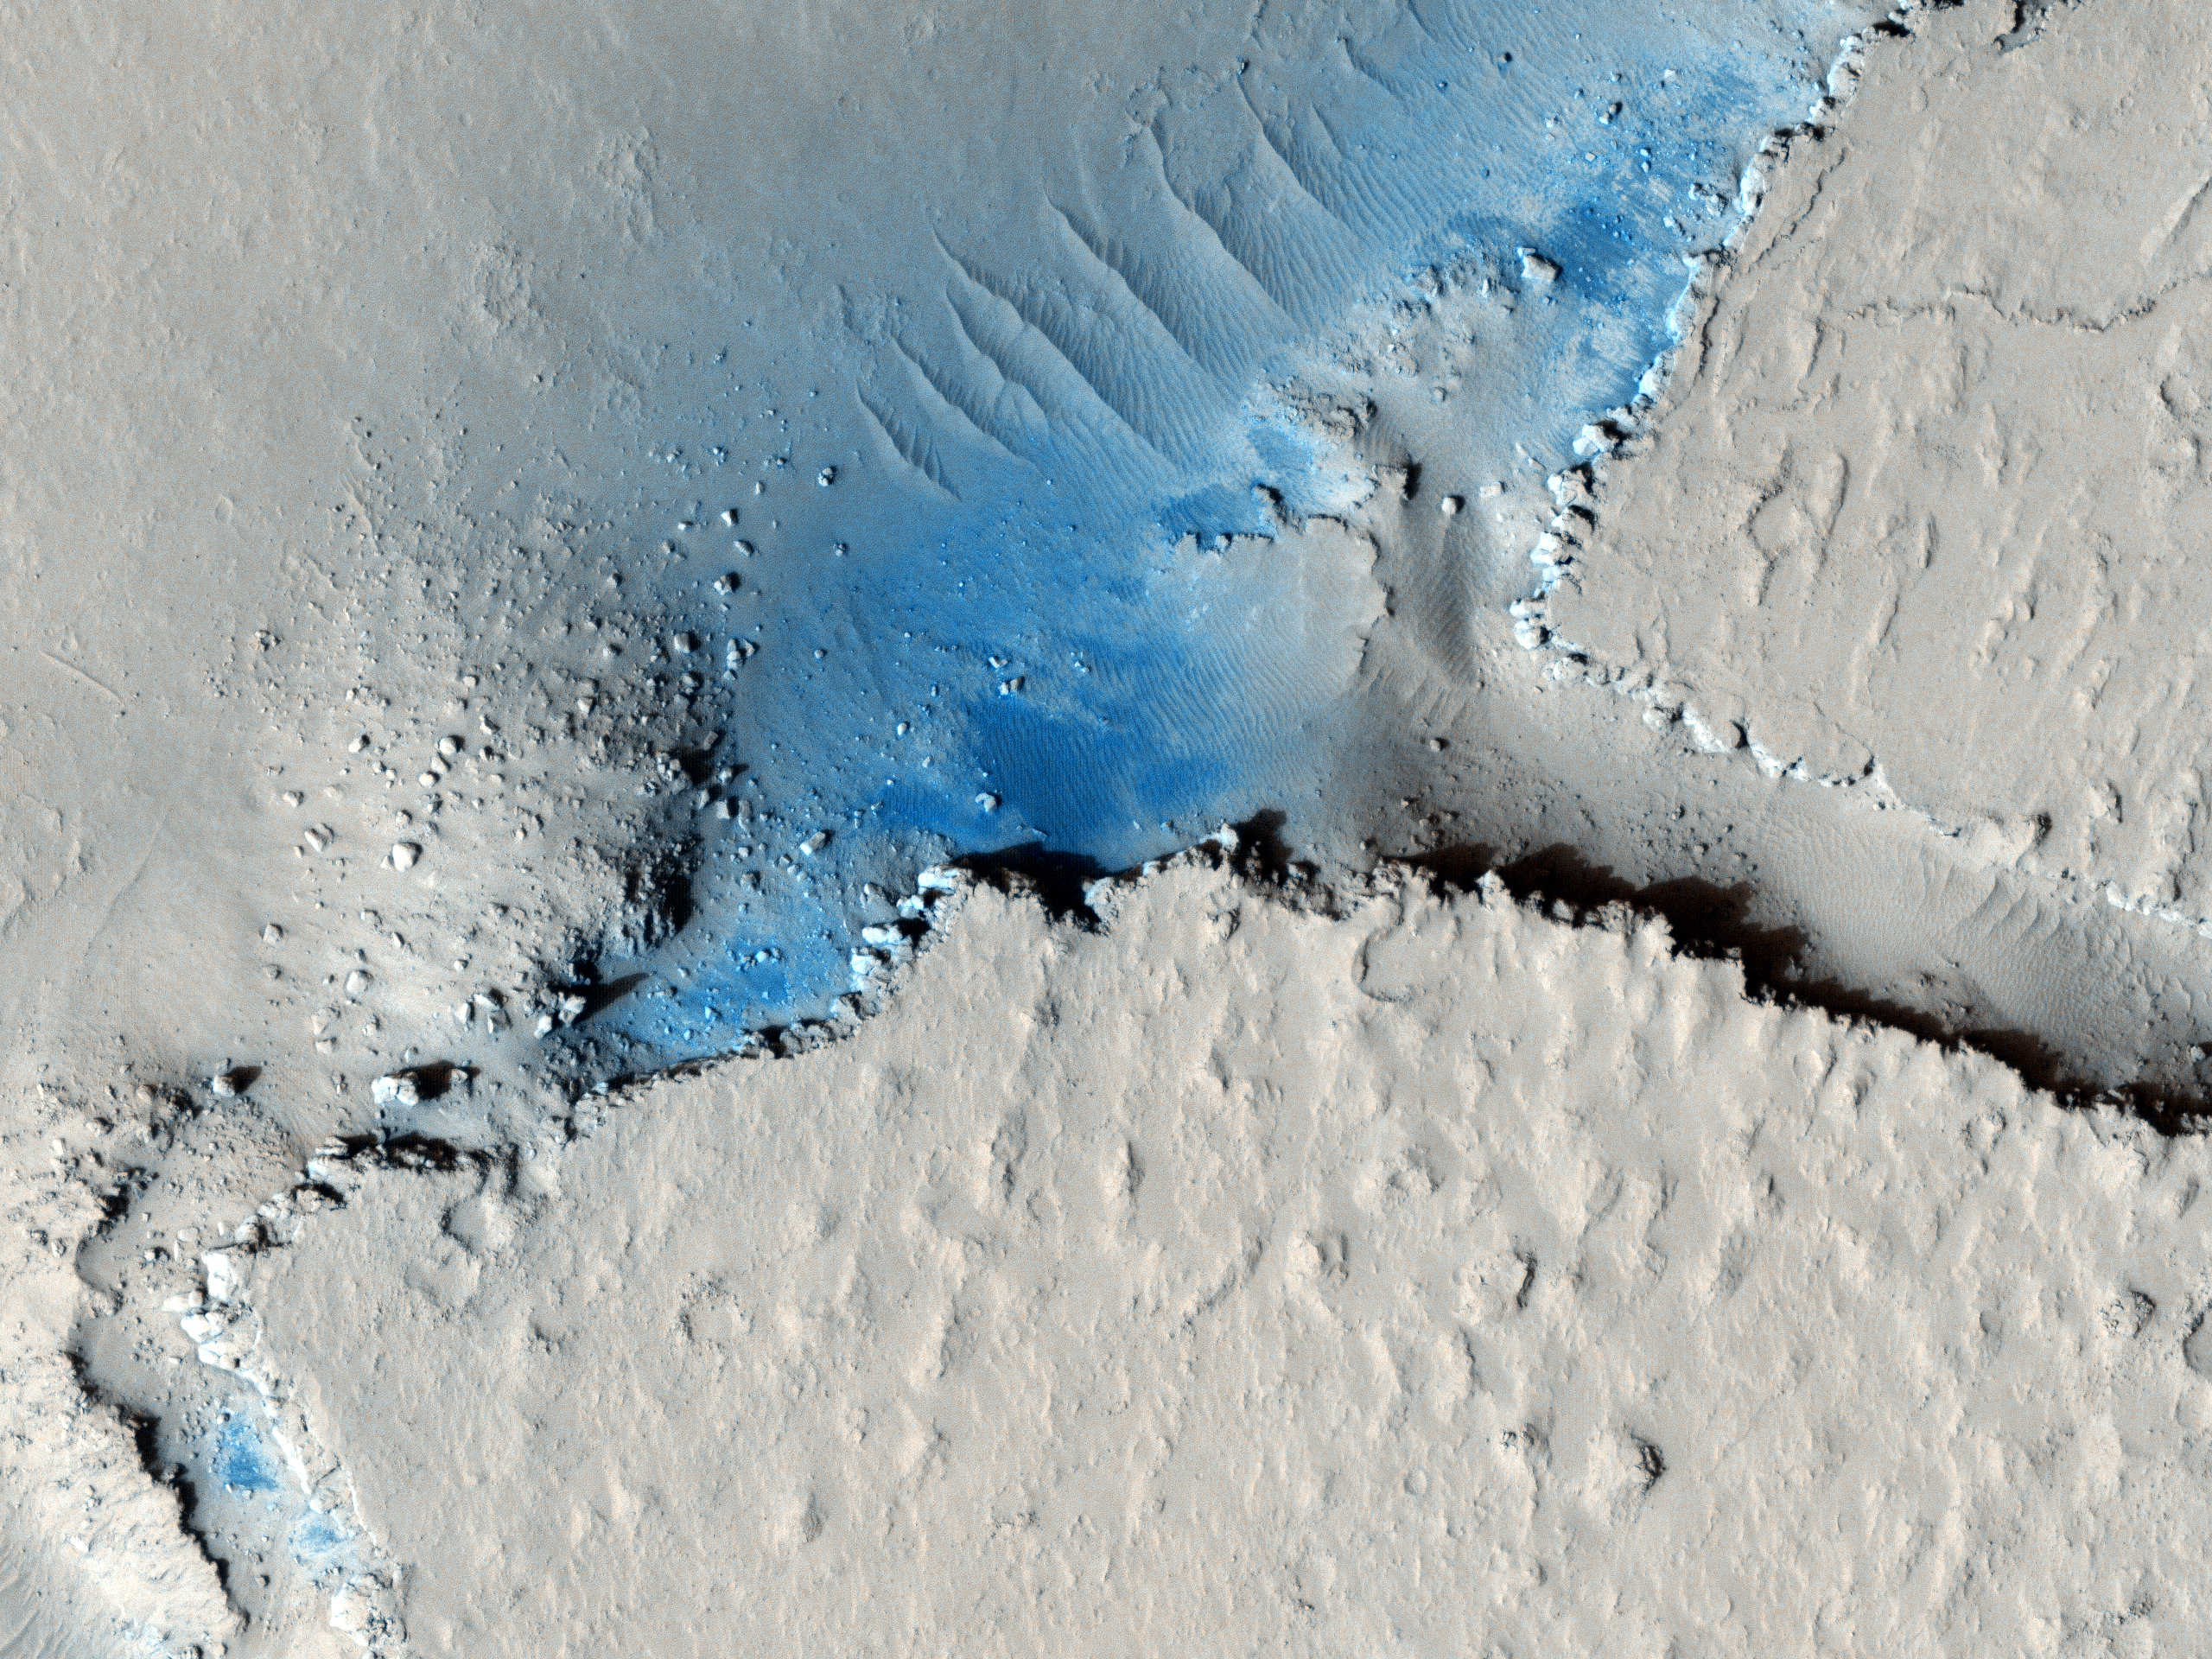

Fractured Mounds in Elysium Planitia

This observation shows fractured mounds on the southern edge of Elysium Planitia.

The mounds are typically a few kilometers in diameter and about 200 feet tall. The fractures that crisscross their surfaces are dilational (extensional) in nature, suggesting that the mounds formed by localized uplift (i.e., they were pushed up from below).

The mounds are probably composed of solidified lava. They are contiguous with, and texturally similar to, the flood lavas that blanket much of Elysium Planitia, and, where dilation cracks provide cross-sectional exposure, the uplifted material is rocky.

Patches of mechanically weak and disrupted material overlie the rocky mound material. This is particularly conspicuous in the Northeast corner of the HiRISE image. These patches may be remnants of a layer that was once more continuous but has been extensively eroded. Smooth lava plains fill the low-lying areas between the mounds. They are riddled with sinuous pressure ridges. The entire area is covered by a relatively thin layer of dust and sand.

NASA’s Jet Propulsion Laboratory, a division of the California Institute of Technology in Pasadena, manages the Mars Reconnaissance Orbiter for NASA’s Science Mission Directorate, Washington. Lockheed Martin Space Systems, Denver, built the spacecraft. The High Resolution Imaging Science Experiment is operated by the University of Arizona, Tucson, and the instrument was built by Ball Aerospace & Technologies Corp., Boulder, Colo.

Originally released Dec. 8, 2008.

Credit: NASA/JPL-Caltech/University of Arizona